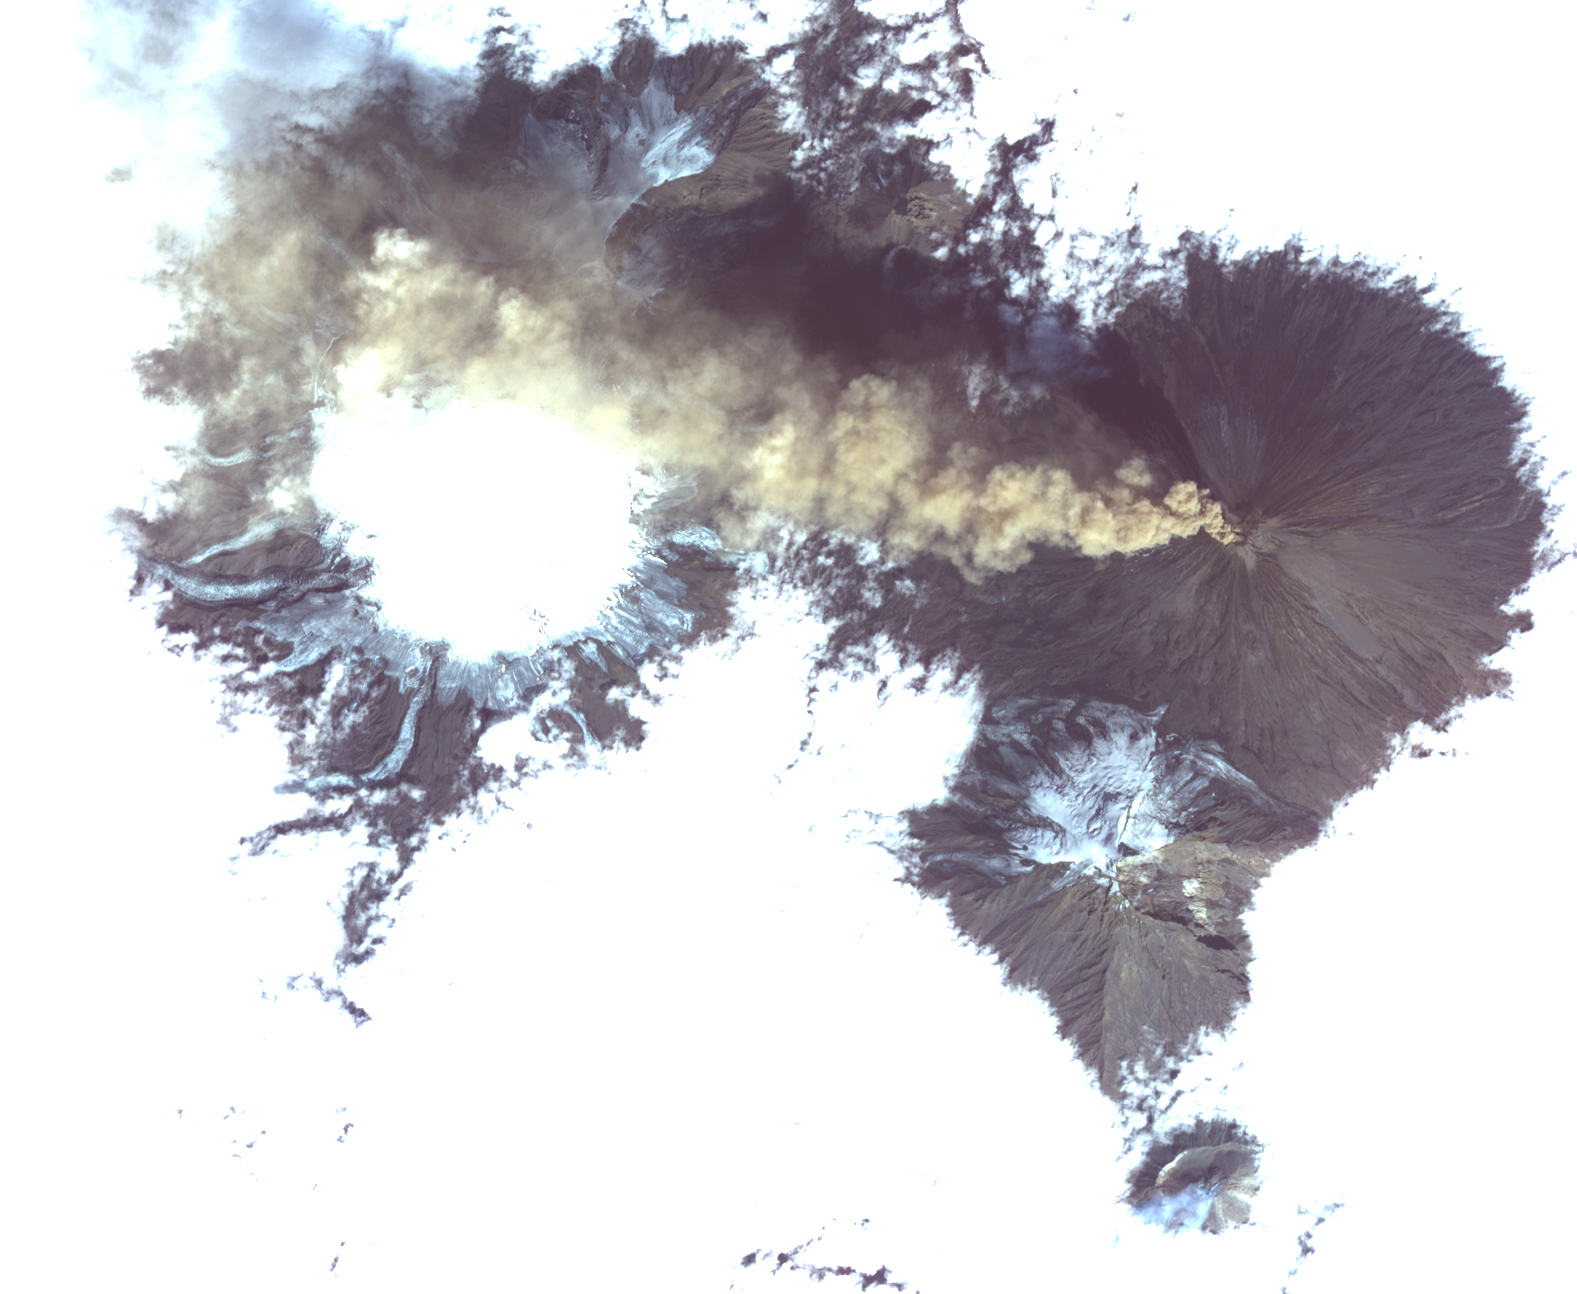

NASA Satellite Images Erupting Russian Volcano

Klyuchevskoi, one of the world’s most active volcanoes, is seen poking through above a solid cloud deck, with an ash plume streaming to the west. Located on the Kamchatka Peninsula in far eastern Russia, it is one of many active volcanoes on the Peninsula. Nearby, to the south, the smaller Bezymianny volcano can be seem with a small steam plume coming from its summit. The image was acquired Aug. 20, 2017, covers an area of 12 by 14 miles (19.5 by 22.7 kilometers), and is located at 56.1 degrees north, 160.6 degrees east.

With its 14 spectral bands from the visible to the thermal infrared wavelength region and its high spatial resolution of 15 to 90 meters (about 50 to 300 feet), ASTER images Earth to map and monitor the changing surface of our planet. ASTER is one of five Earth-observing instruments launched Dec. 18, 1999, on Terra. The instrument was built by Japan’s Ministry of Economy, Trade and Industry. A joint U.S./Japan science team is responsible for validation and calibration of the instrument and data products.

The broad spectral coverage and high spectral resolution of ASTER provides scientists in numerous disciplines with critical information for surface mapping and monitoring of dynamic conditions and temporal change. Example applications are: monitoring glacial advances and retreats; monitoring potentially active volcanoes; identifying crop stress; determining cloud morphology and physical properties; wetlands evaluation; thermal pollution monitoring; coral reef degradation; surface temperature mapping of soils and geology; and measuring surface heat balance.

The U.S. science team is located at NASA’s Jet Propulsion Laboratory, Pasadena, Calif. The Terra mission is part of NASA’s Science Mission Directorate, Washington, D.C.

Credit: NASA/METI/AIST/Japan Space Systems, and U.S./Japan ASTER Science Team